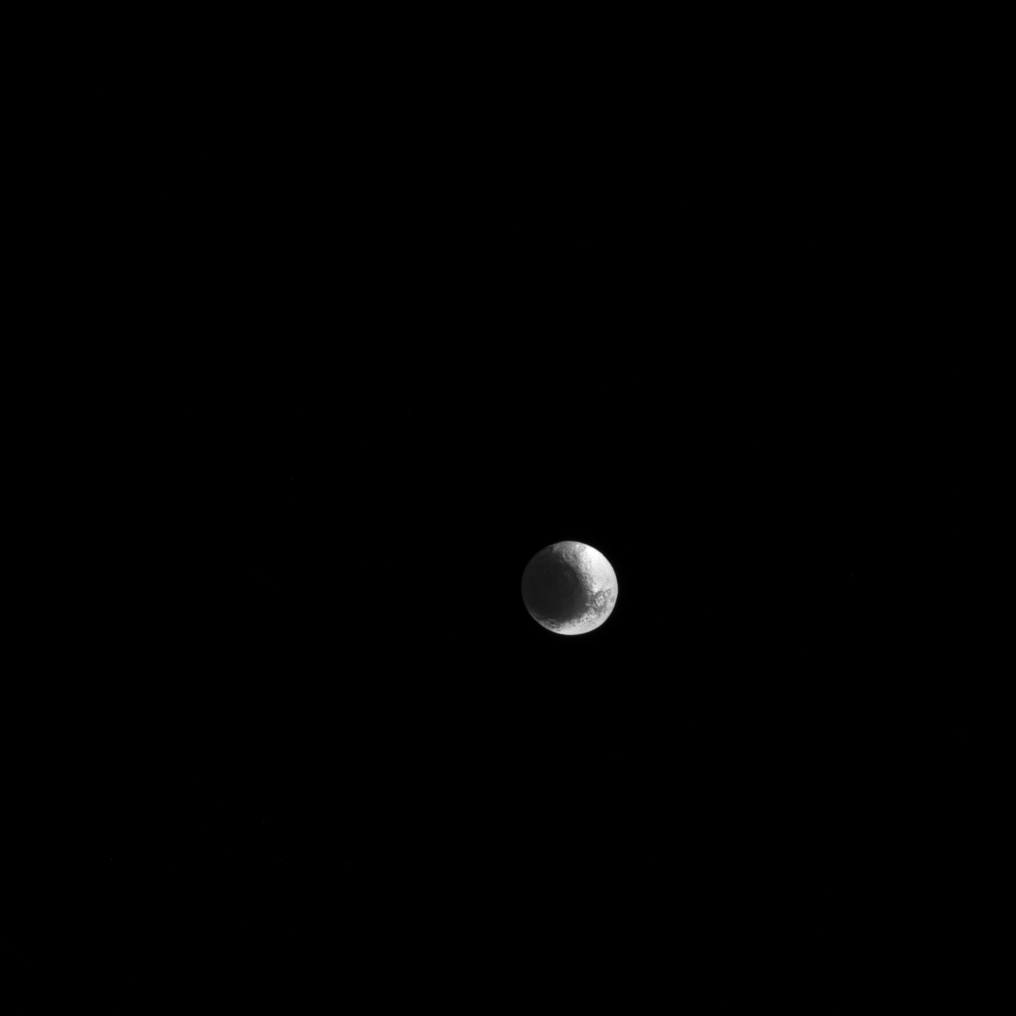

Puzzled Iapetus

Iapetus is a world of contrast, with light and dark regions fitting together like cosmic puzzle pieces.

Cassini Regio on Iapetus (914 miles or 1,471 kilometers across) is covered in a layer of dark, dusty material creating a stark contrast to the much brighter region that surrounds it. This leads to the moon’s distinctive, two-toned appearance. To learn more about the cause of the contrast between regions, see PIA06166.

This view looks toward Saturn-facing hemisphere of Iapetus. North on Iapetus is up and rotated 20 degrees to the right. The image was taken in visible light with the Cassini spacecraft narrow-angle camera on March 11, 2017.

The view was obtained at a distance of approximately 1.6 million miles (2.6 million kilometers) from Iapetus. Image scale is 9 miles (15 kilometers) per pixel.

The Cassini mission is a cooperative project of NASA, ESA (the European Space Agency) and the Italian Space Agency. The Jet Propulsion Laboratory, a division of the California Institute of Technology in Pasadena, manages the mission for NASA’s Science Mission Directorate, Washington. The Cassini orbiter and its two onboard cameras were designed, developed and assembled at JPL. The imaging operations center is based at the Space Science Institute in Boulder, Colorado.

Credit: NASA/JPL-Caltech/Space Science Institute